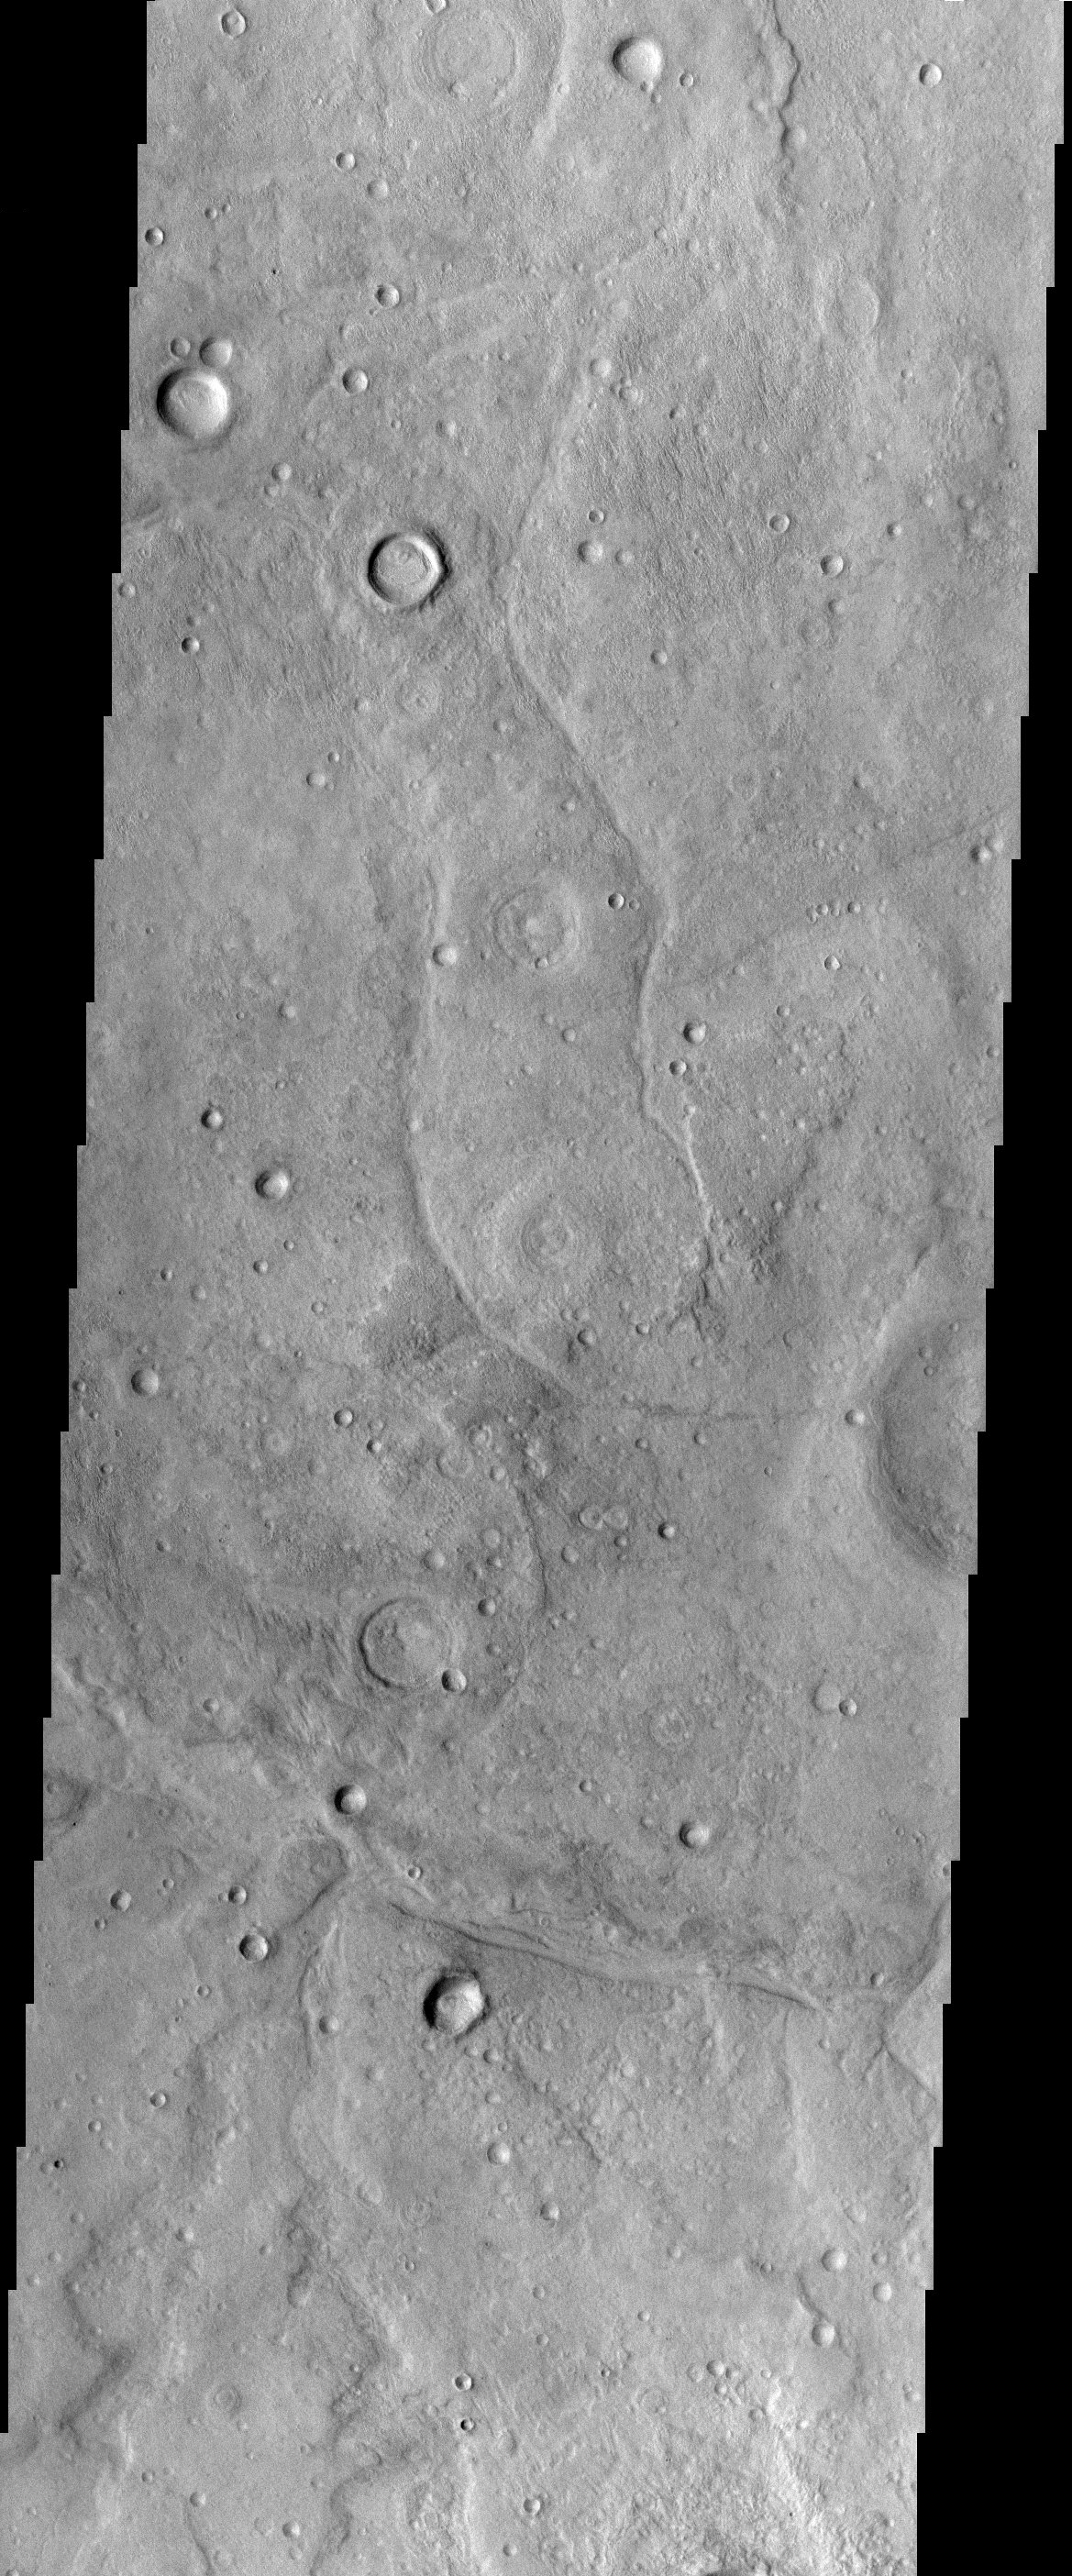

Tempe Terra

This image is from a region of Mars called Tempe Terra, which is located between the topographically high Tharsis Region and Acidalia Planitia, a large low albedo region of in the Martian northern hemisphere. This image displays a number of interesting features. There are several channels that run through the image. It is unclear if there was once lava or water running through these channels. Much of the terrain in the image appears dissected and eroded. There are a number of circular features that resemble the remnants of older craters that were mostly eroded away. The variety of the conditions of the craters indicates that this surface has been modified over a long time period. There is also a fine texture to many surfaces. This texture could also be possibly volcanic or related to ground ice.

Note: this THEMIS visual image has not been radiometrically nor geometrically calibrated for this preliminary release. An empirical correction has been performed to remove instrumental effects. A linear shift has been applied in the cross-track and down-track direction to approximate spacecraft and planetary motion. Fully calibrated and geometrically projected images will be released through the Planetary Data System in accordance with Project policies at a later time.

NASA’s Jet Propulsion Laboratory manages the 2001 Mars Odyssey mission for NASA’s Office of Space Science, Washington, D.C. The Thermal Emission Imaging System (THEMIS) was developed by Arizona State University, Tempe, in collaboration with Raytheon Santa Barbara Remote Sensing. The THEMIS investigation is led by Dr. Philip Christensen at Arizona State University. Lockheed Martin Astronautics, Denver, is the prime contractor for the Odyssey project, and developed and built the orbiter. Mission operations are conducted jointly from Lockheed Martin and from JPL, a division of the California Institute of Technology in Pasadena.

Credit: NASA/JPL/Arizona State University